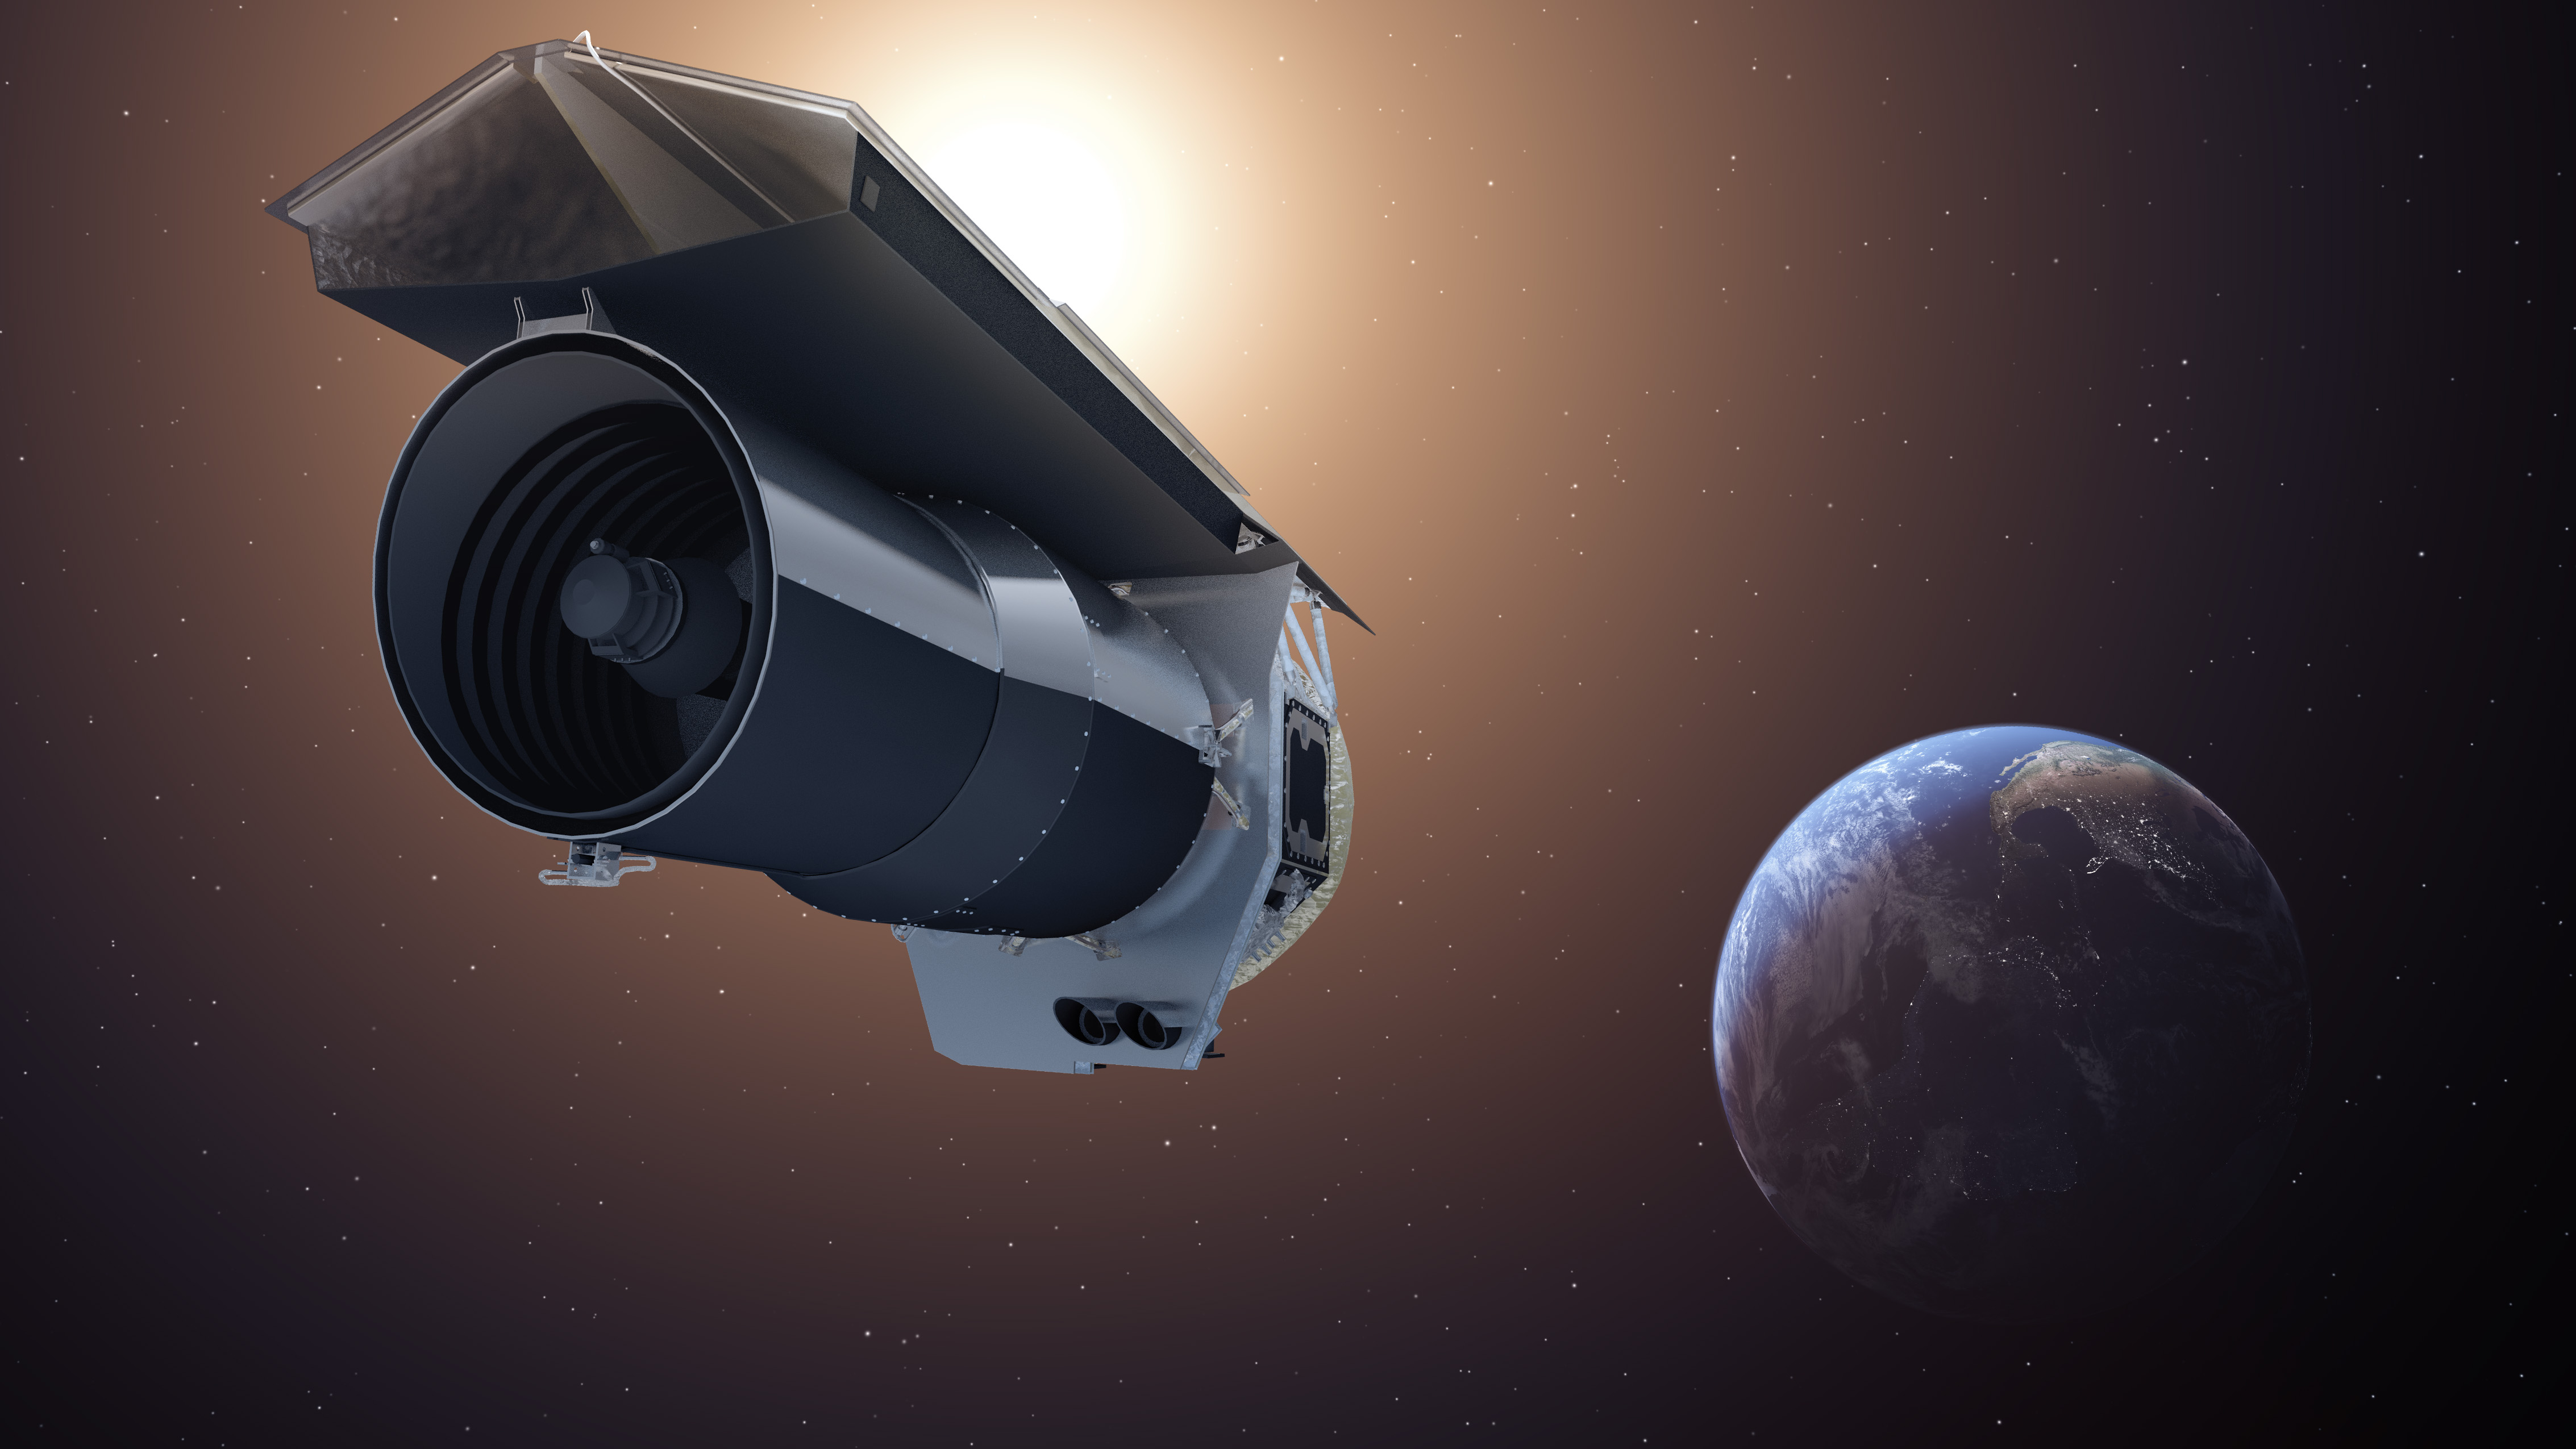

Spitzer Beyond

This artist's concept shows NASA's Spitzer Space Telescope. Spitzer begins its "Beyond" mission phase on Oct. 1, 2016. Spitzer is depicted in the orientation it assumes to establish communications with ground stations.

Spitzer is over 130 million miles (210 million kilometers) away from Earth, or about 1.5 times the distance between Earth and the Sun. The selected research proposals for Spitzer's Beyond phase include a variety of objects that the mission was not originally planned to address -- such as galaxies in the early universe, the black hole at the center of the Milky Way and exoplanets.

Spitzer faces increasing challenges and risks in its Beyond phase. To enable this riskier mode of operations, the mission team will have to override some autonomous safety systems. Mission engineers are hard at work preparing for these new challenges.

Credit: NASA/JPL-Caltech/T. Pyle (IPAC)